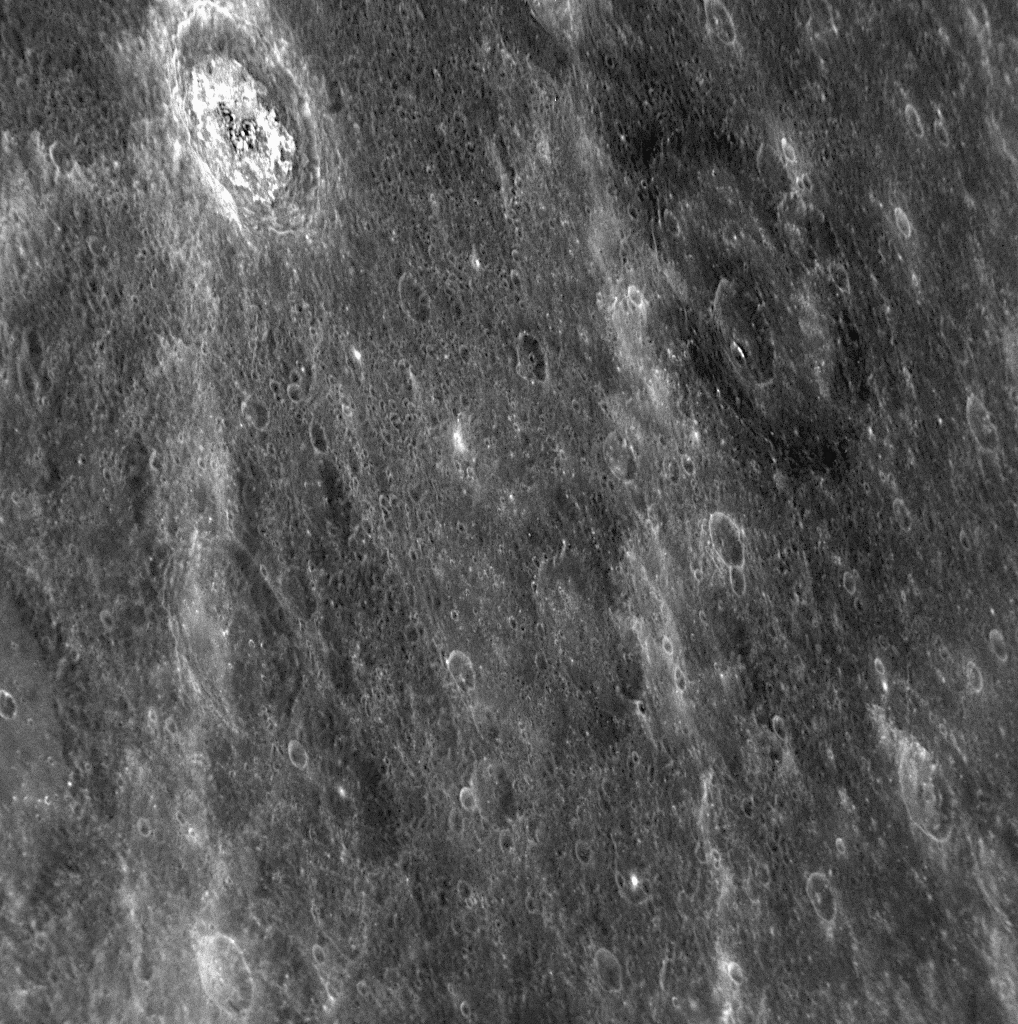

A Study in Dark and Light

Visible near the top of this NAC image are two distinctive craters, imaged for the first time during MESSENGER’s second Mercury flyby. The crater at upper left has light-colored material around its rim and on its floor. In contrast, the larger crater to the right is surrounded by a halo of dark material. Craters with distinctive light and dark materials were also seen during the mission’s first Mercury flyby, such as the craters Poe and Sander located within the Caloris basin (see PIA10603). (The crater Sander was named in April 2008 [PIA10611], while the name of Poe just recently received official approval [PIA11762].) The dark and light materials likely represent rocks with different chemical and mineralogical compositions and as such offer an opportunity to learn about variations in the components that make up Mercury’s surface.

Date Acquired: October 6, 2008
Image Mission Elapsed Time (MET): 131771993
Instrument: Narrow Angle Camera (NAC) of the Mercury Dual Imaging System (MDIS)
Resolution: 260 meters/pixel (0.16 miles/pixel)
Scale: This image is about 260 kilometers wide (160 miles)
Spacecraft Altitude: 10,200 kilometers (6,300 miles)

These images are from MESSENGER, a NASA Discovery mission to conduct the first orbital study of the innermost planet, Mercury. For information regarding the use of images, see the MESSENGER image use policy.

Credit: NASA/Johns Hopkins University Applied Physics Laboratory/Carnegie Institution of Washington